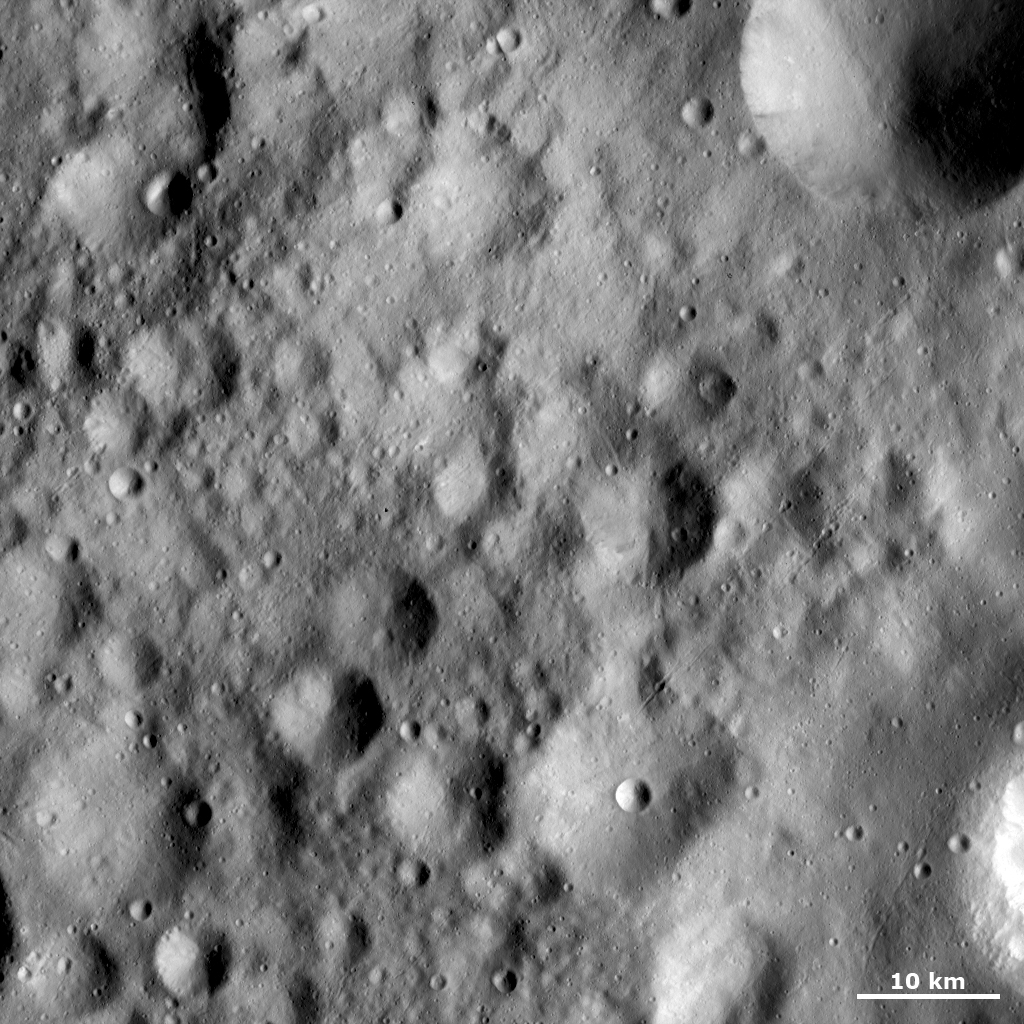

Fresh Crater Inside a Rectangular Crater

Towards the bottom of this Dawn FC (framing camera) image, slightly offset from the image center, is a small, young, fresh crater within a rectangular, older, heavily eroded crater. When the rectangular crater formed it was probably more circular in shape and then became more rectangular due to erosion and slumping of material. The whole area shown in this image is heavily cratered and covered by fine material. This fine material results in the surface looking relatively smooth and is particularly apparent in the bottom right corner of the image. There are a number of narrow grooves, less than a kilometer (0.6 mile) across, running obliquely across this image. Some of these grooves cut across the rectangular crater.

This image is located in Vesta’s Gegania quadrangle, north of the equator. NASA’s Dawn spacecraft obtained this image with its framing camera on Oct. 27, 2011. This image was taken through the camera’s clear filter. The distance to the surface of Vesta is 700 kilometers (435 miles) and the image has a resolution of about 70 meters (230 feet) per pixel. This image was acquired during the HAMO (high-altitude mapping orbit) phase of the mission.

The Dawn mission to Vesta and Ceres is managed by NASA’s Jet Propulsion Laboratory, a division of the California Institute of Technology in Pasadena, for NASA’s Science Mission Directorate, Washington D.C. UCLA is responsible for overall Dawn mission science. The Dawn framing cameras have been developed and built under the leadership of the Max Planck Institute for Solar System Research, Katlenburg-Lindau, Germany, with significant contributions by DLR German Aerospace Center, Institute of Planetary Research, Berlin, and in coordination with the Institute of Computer and Communication Network Engineering, Braunschweig. The Framing Camera project is funded by the Max Planck Society, DLR, and NASA/JPL.

Credit: NASA/JPL-Caltech/UCLA/MPS/DLR/IDA